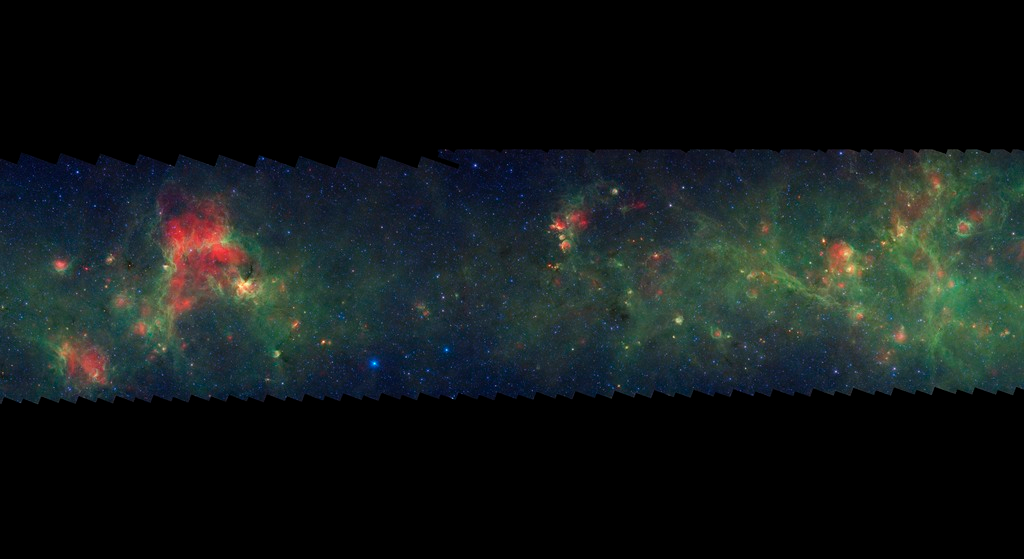

GLIMPSE-MIPSGAL Milky Way 14

This is one segment of an infrared portrait of dust and stars radiating in the inner Milky Way. More than 800,000 frames from NASA's Spitzer Space Telescope were stitched together to create the full image, capturing more than 50 percent of our entire galaxy.

As inhabitants of a flat galactic disk, Earth and its solar system have an edge-on view of their host galaxy, like looking at a glass dish from its edge. From our perspective, most of the galaxy is condensed into a blurry narrow band of light that stretches completely around the sky, also known as the galactic plane.

This segment extends through the constellations Circinus and Centaurus. The bright green region near the right edge of the image corresponds to our sightline along the Scutum-Centaurus spiral arm. In visible light the foreground dust renders this area nearly featureless and dark with only a scattering of nearby stars. The bright blue star left of center near the lower edge is Alpha Centauri, part of the nearest star system to the sun.

The swaths of green represent organic molecules, called polycyclic aromatic hydrocarbons, which are illuminated by light from nearby star formation, while the thermal emission, or heat, from warm dust is rendered in red. Star-forming regions appear as swirls of red and yellow, where the warm dust overlaps with the glowing organic molecules. The blue specks sprinkled throughout the photograph are Milky Way stars.

This survey segment spans galactic longitudes of 310.5 to 318.7 degrees and is centered at a galactic latitude of 0 degrees. It covers about two vertical degrees of the galactic plane.

This is a three-color composite that shows infrared observations from two Spitzer instruments. Blue represents 3.6-micron light and green shows light of 8 microns, both captured by Spitzer's infrared array camera. Red is 24-micron light detected by Spitzer's multiband imaging photometer. This combines observations from the Galactic Legacy Infrared Mid-Plane Survey Extraordinaire (GLIMPSE) and MIPSGAL projects.

Credit: NASA/JPL-Caltech/Univ. of Wisconsin